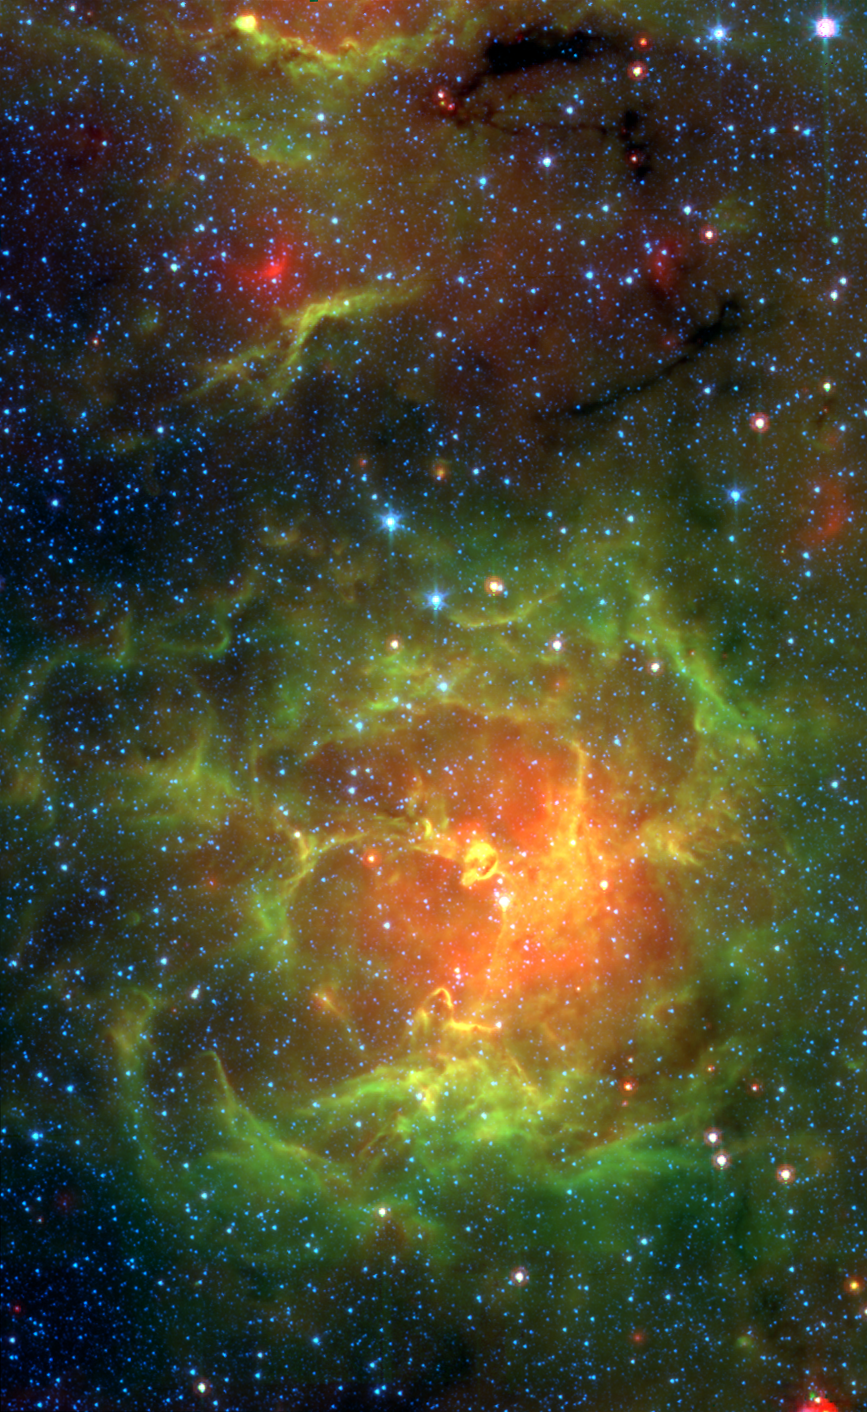

Spitzer/IRAC+MIPS View of the Trifid Nebula

The glowing Trifid Nebula is revealed with near- and mid-infrared views from NASA's Spitzer Space Telescope. The Trifid Nebula is a giant star-forming cloud of gas and dust located 5,400 light-years away in the constellation Sagittarius.

The false-color Spitzer image reveals a different side of the Trifid Nebula. Where dark lanes of dust are visible trisecting the nebula in a visible-light picture, bright regions of star-forming activity are seen in the Spitzer picture. All together, Spitzer uncovered 30 massive embryonic stars and 120 smaller newborn stars throughout the Trifid Nebula, in both its dark lanes and luminous clouds. These stars are visible in the Spitzer image, mainly as yellow or red spots. Embryonic stars are developing stars about to burst into existence.

Ten of the 30 massive embryos discovered by Spitzer were found in four dark cores, or stellar "incubators," where stars are born. Astronomers using data from the Institute of Radioastronomy millimeter telescope in Spain had previously identified these cores but thought they were not quite ripe for stars. Spitzer's highly sensitive infrared eyes were able to penetrate all four cores to reveal rapidly growing embryos.

Astronomers can actually count the individual embryos tucked inside the cores by looking closely at the Spitzer image taken by its infrared array camera (IRAC). This instrument has the highest spatial resolution of Spitzer's imaging cameras. The Spitzer image from the multiband imaging photometer (MIPS), on the other hand, specializes in detecting cooler materials. Its view highlights the relatively cool core material falling onto the Trifid's growing embryos. This image is a combination of Spitzer data from both of these instruments.

The embryos are thought to have been triggered by a massive "type O" star, which can be seen as a white spot at the center of the nebula. Type O stars are the most massive stars, ending their brief lives in explosive supernovas. The small newborn stars probably arose at the same time as the O star, and from the same original cloud of gas and dust.

This Spitzer mosaic image combines data from IRAC and MIPS, showing light of 4.5 microns (blue), 8.0 microns (green) and 24 microns (red).

Credit: NASA/JPL-Caltech/J. Rho (SSC/Caltech)